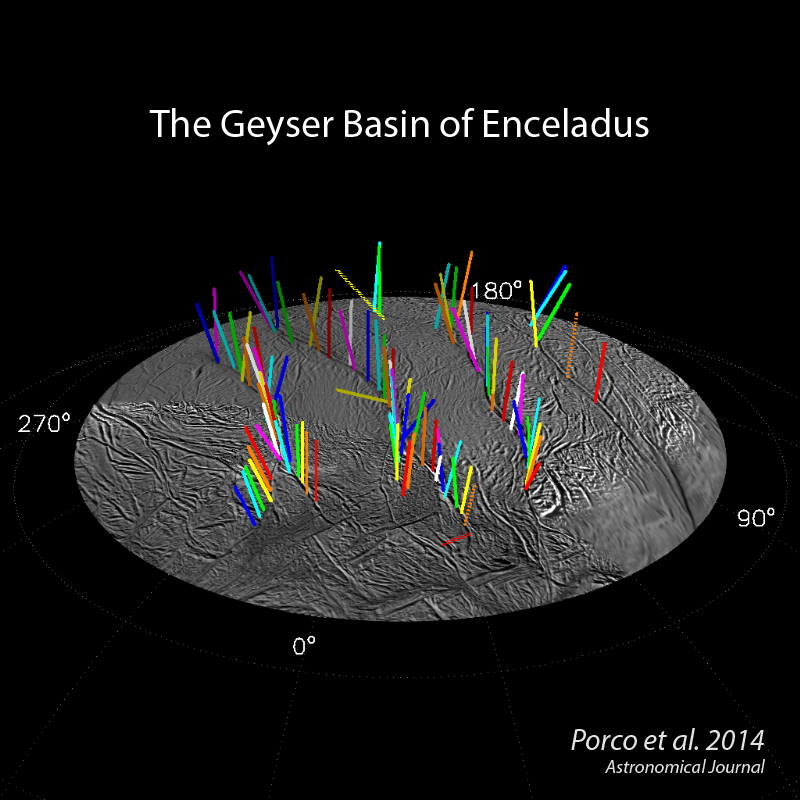

Geyser Basin in 3-D

This graphic shows a 3-D model of 98 geysers whose source locations and tilts were found in a Cassini imaging survey of Enceladus’ south polar terrain by the method of triangulation. While some jets are strongly tilted, it is clear the jets on average lie in four distinct “planes” that are normal to the surface at their source location.

Dotted vectors indicate five jets whose sources were determined from images acquired too closely in time to determine tilts accurately. Consequently their 3-D configuration has a large uncertainty associated with it.

Two geysers, indicated by crosses in PIA17188, have no tilt determinations at all and are not shown here.

A movie showing a 360-degree view of this model is also presented here.

The still graphic and the movie illustrate some of the findings reported in a paper by Porco, DiNino, and Nimmo, and published in the online version of the Astronomical Journal in July 2014: http://dx.doi.org/10.1088/0004-6256/148/3/46. .

Post-equinox images like this, clearly showing the different projected locations of the intersection between the shadow and the curtain of jets from each fracture, were useful for scientists in checking the triangulated positions of the geysers, as described in a paper by Porco, DiNino, and Nimmo, and published in the online version of the Astronomical Journal in July 2014: http://dx.doi.org/10.1088/0004-6256/148/3/45.

A companion paper, by Nimmo et al. is available at: http://dx.doi.org/10.1088/0004-6256/148/3/46.

The Cassini-Huygens mission is a cooperative project of NASA, the European Space Agency and the Italian Space Agency. NASA’s Jet Propulsion Laboratory, a division of the California Institute of Technology in Pasadena, manages the mission for NASA’s Science Mission Directorate, Washington. The Cassini orbiter and its two onboard cameras were designed, developed and assembled at JPL. The imaging operations center is based at the Space Science Institute in Boulder, Colorado.

Credit: NASA/JPL-Caltech/Space Science Institute